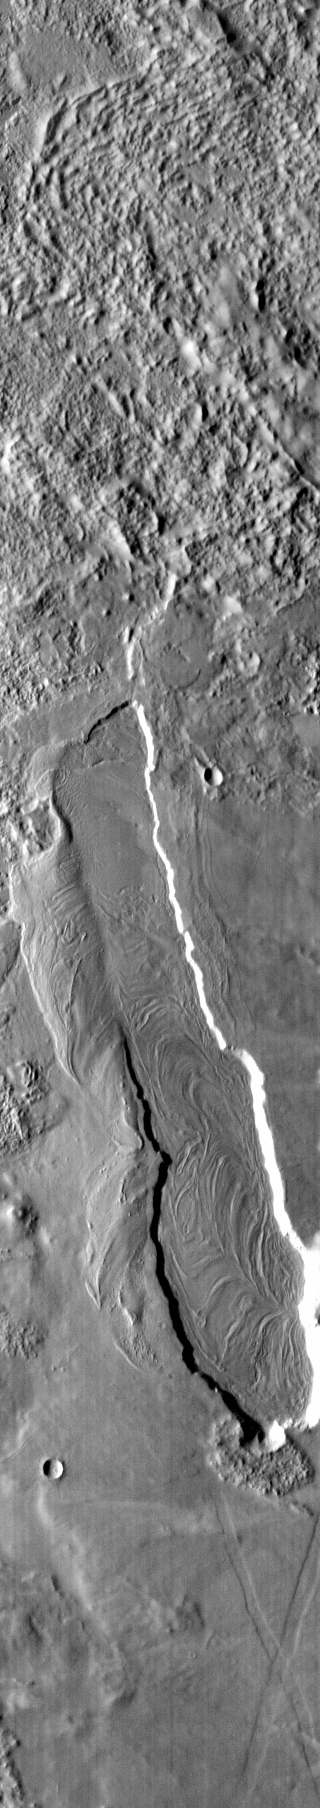

Lava Flow

This vent and associated flow are located at the base of Arsia Mons.

Image information: IR instrument. Latitude -6.8N, Longitude 236.2E. 98 meter/pixel resolution.

Please see the THEMIS Data Citation Note for details on crediting THEMIS images.

Note: this THEMIS visual image has not been radiometrically nor geometrically calibrated for this preliminary release. An empirical correction has been performed to remove instrumental effects. A linear shift has been applied in the cross-track and down-track direction to approximate spacecraft and planetary motion. Fully calibrated and geometrically projected images will be released through the Planetary Data System in accordance with Project policies at a later time.

NASA’s Jet Propulsion Laboratory manages the 2001 Mars Odyssey mission for NASA’s Office of Space Science, Washington, D.C. The Thermal Emission Imaging System (THEMIS) was developed by Arizona State University, Tempe, in collaboration with Raytheon Santa Barbara Remote Sensing. The THEMIS investigation is led by Dr. Philip Christensen at Arizona State University. Lockheed Martin Astronautics, Denver, is the prime contractor for the Odyssey project, and developed and built the orbiter. Mission operations are conducted jointly from Lockheed Martin and from JPL, a division of the California Institute of Technology in Pasadena.

Credit: NASA/JPL/ASU